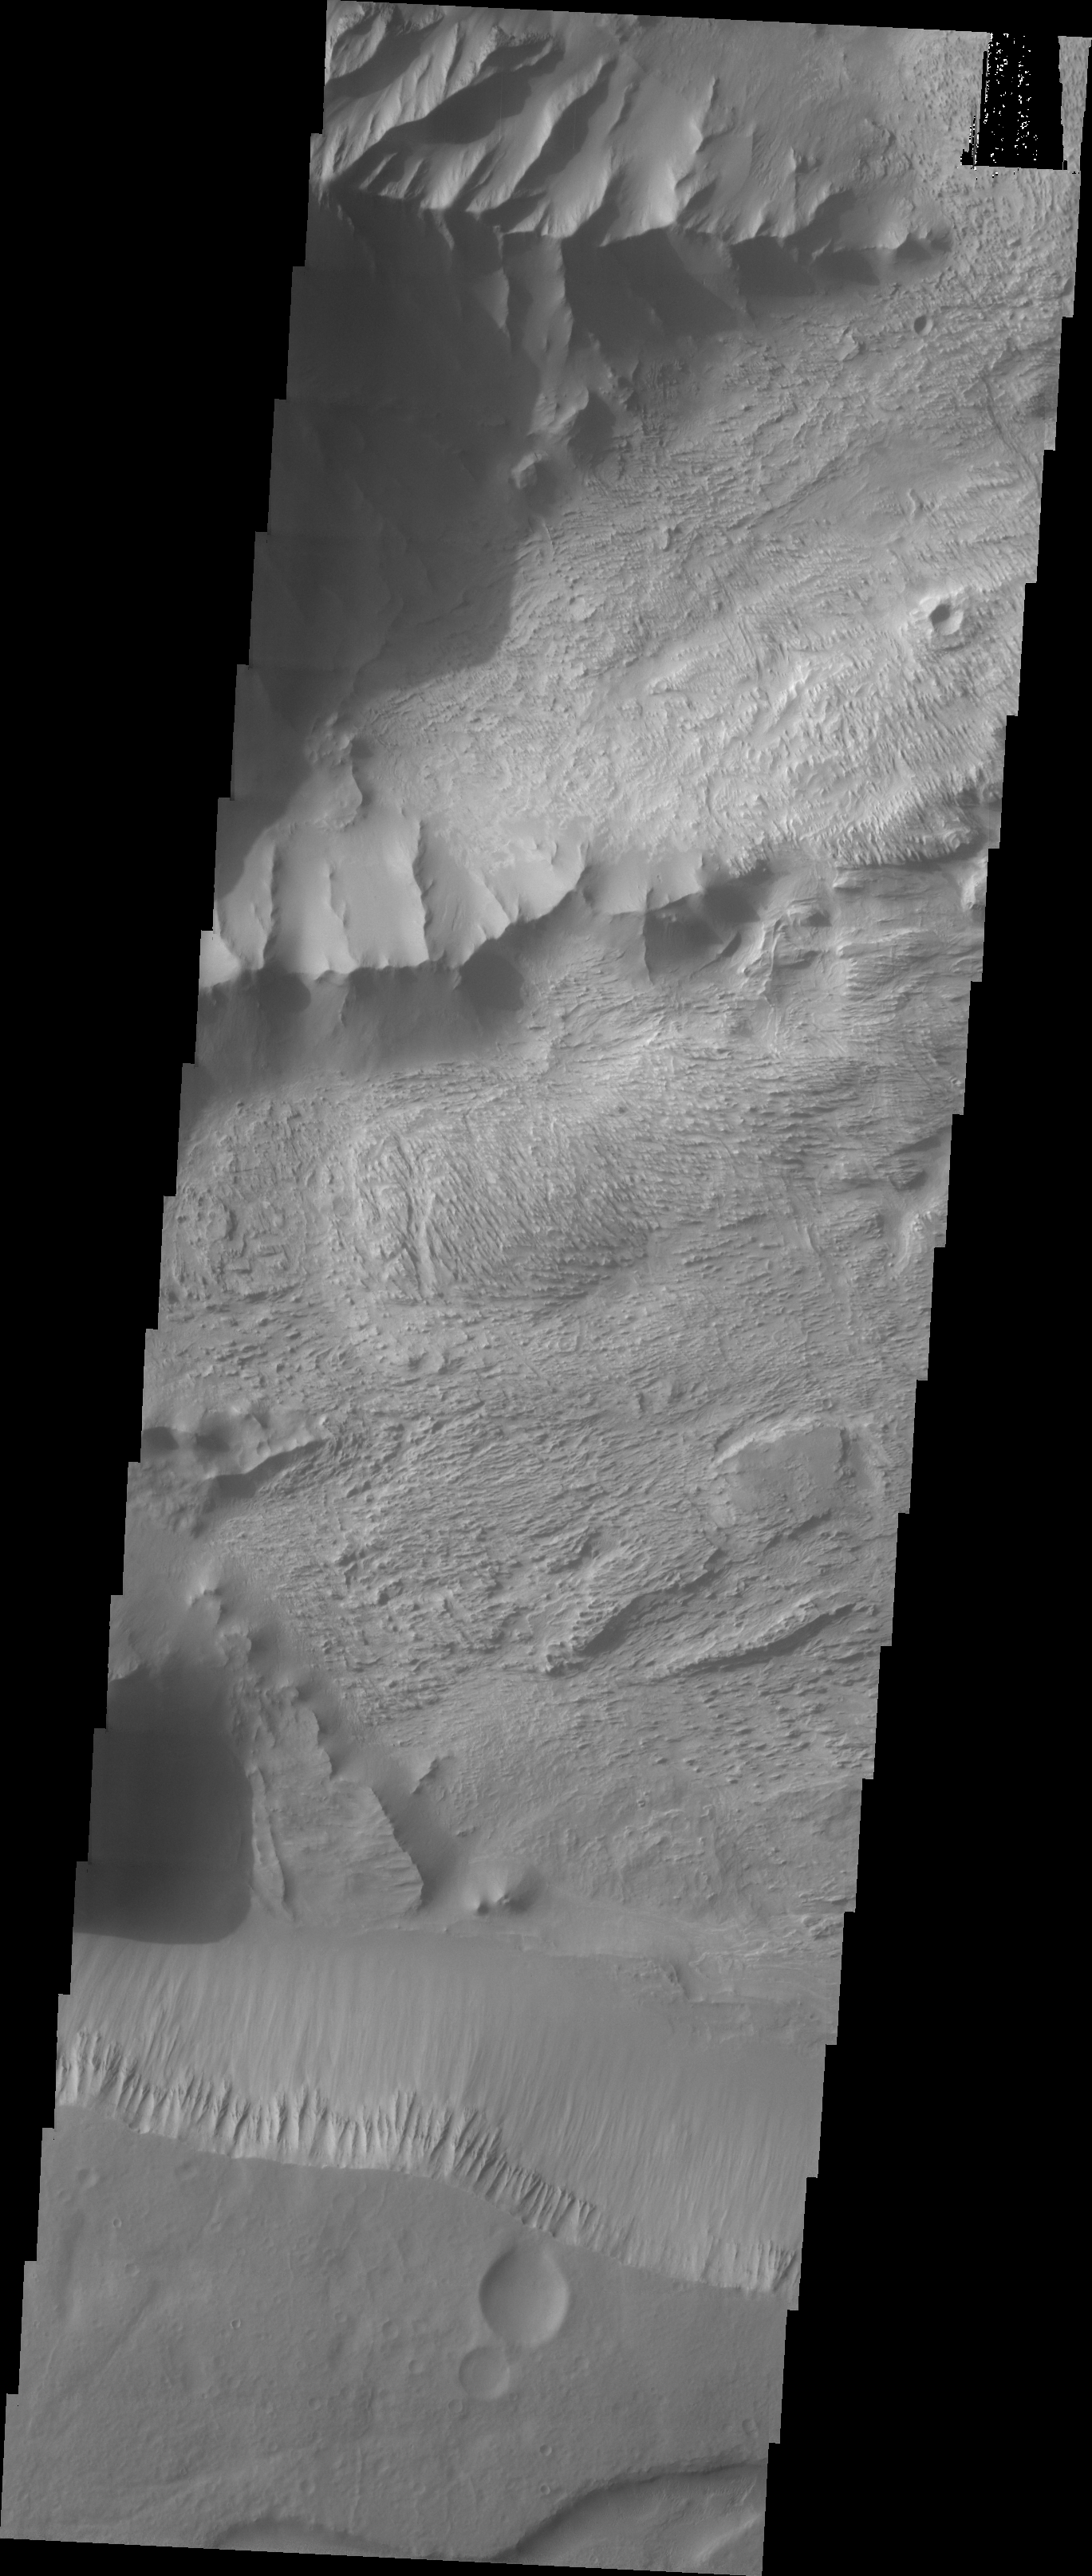

Candor Chasma Plateau

The Odyssey spacecraft has taken some great pictures of Valles Marineris, the largest canyon in the solar system. If this canyon were on Earth, it would stretch from New York to Los Angeles. For the next several weeks, the Image of the Day will tour some of the canyons that make up this vast system. We will start with Ius Chasma in the west, and end with Coprates Chasma to the east. For more information on Vallis Marineris, please see http://mars.jpl.nasa.gov/mep/science/vm.html.

This image shows a part of Candor Chasma. wind etched surfaces are dominant on this picture, but gullies and layered rock formations are also present in this area. The southernmost part of the image shows the plateau area which is thought to predate to the Chasma formation.

Image information: VIS instrument. Latitude -5.2, Longitude 282.9 East (771. West). 19 meter/pixel resolution.

Note: this THEMIS visual image has not been radiometrically nor geometrically calibrated for this preliminary release. An empirical correction has been performed to remove instrumental effects. A linear shift has been applied in the cross-track and down-track direction to approximate spacecraft and planetary motion. Fully calibrated and geometrically projected images will be released through the Planetary Data System in accordance with Project policies at a later time.

NASA’s Jet Propulsion Laboratory manages the 2001 Mars Odyssey mission for NASA’s Office of Space Science, Washington, D.C. The Thermal Emission Imaging System (THEMIS) was developed by Arizona State University, Tempe, in collaboration with Raytheon Santa Barbara Remote Sensing. The THEMIS investigation is led by Dr. Philip Christensen at Arizona State University. Lockheed Martin Astronautics, Denver, is the prime contractor for the Odyssey project, and developed and built the orbiter. Mission operations are conducted jointly from Lockheed Martin and from JPL, a division of the California Institute of Technology in Pasadena.

Credit: NASA/JPL/Arizona State University